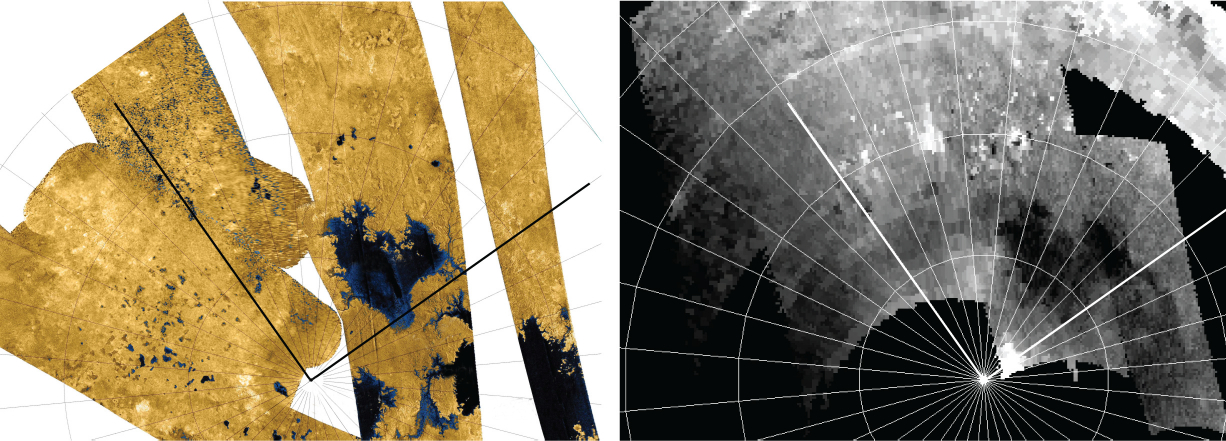

Titan Wetlands

Annotated Version

A dense network of small rivers or swampy areas appears to connect some of the seas on Saturn’s moon Titan, as seen in this comparison of data of the same area from two instruments on NASA’s Cassini spacecraft. Images from the radar instrument are on the left and images from the visual and infrared mapping spectrometer (VIMS) are on the right.

At approximately 50,000 square miles (about 125,000 square kilometers), Ligeia Mare (middle of the images) is larger than any North American lake. The labels K1, K2, and K3 in the radar mosaic (a) refer to different parts of Kraken Mare that appear interconnected in the VIMS mosaic (b).

The Cassini-Huygens mission is a cooperative project of NASA, the European Space Agency and the Italian Space Agency. The Jet Propulsion Laboratory, a division of the California Institute of Technology in Pasadena, manages the mission for NASA’s Science Mission Directorate, Washington, D.C. The Cassini orbiter was designed, developed and assembled at JPL. The visual and infrared mapping spectrometer team is based at the University of Arizona, Tucson. The radar instrument was built by JPL and the Italian Space Agency, working with team members from the United States and several European countries.

Credit: NASA/JPL-Caltech/University of Arizona